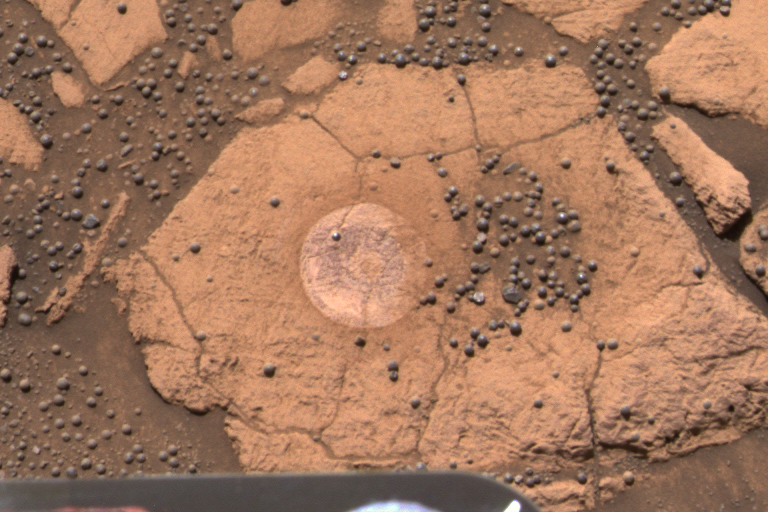

Discovery Served Up in a Bowl

This image from the Mars Exploration Rover Opportunity’s panoramic camera is an approximate true-color rendering of the exceptional rock called “Berry Bowl” in the “Eagle Crater” outcrop. The study of this “blueberry-strewn” area and the identification of hematite as the major iron-bearing element within these sphere-like grains helped scientists confirm their hypothesis that the hematite in these martian spherules was deposited in water. To separately analyze the mineralogical content of three main features within this area — blueberries, dust and rock — it was important that the rock abrasion tool’s brush was able to rest on a relatively berry-free spot. The rock’s small size and crowd of berries made the 10-minute brushing a challenge to plan and execute. The successful brushing on the target whimsically referred to as “Near Empty” on the rover’s 48th sol on Mars left a dust-free impression for subsequent examination by the rover’s spectrometers. No grinding was necessary on the rock because spectral data obtained on the dust-free surface were sufficient to verify that the rock’s chemical composition differs significantly from the hematite-rich berries.

Credit: NASA/JPL/Cornell